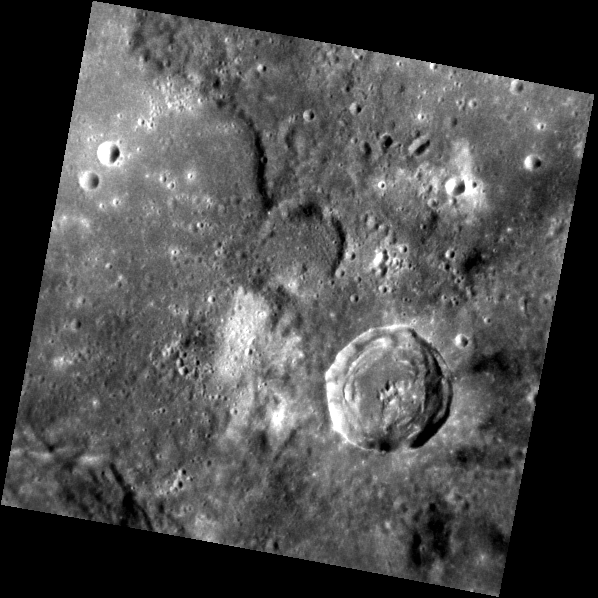

Mercury’s Surface Variety

This area, previously unseen during the Mariner 10 and MESSENGER flybys, was captured by MESSENGER’s Narrow Angle Camera (NAC) in orbit. The view presents both contrasting albedo materials as well as contrasting terrain types. The image includes smooth plains along the left edge and a more rugged surface to the right. A 23-km-diameter impact crater sits between exposures of low reflectance material (LRM) to the east and patches of high albedo material to its west.

This image was acquired as part of MDIS’s high-resolution surface morphology base map. The surface morphology base map will cover more than 90% of Mercury’s surface with an average resolution of 250 meters/pixel (0.16 miles/pixel or 820 feet/pixel). Images acquired for the surface morphology base map typically have off-vertical Sun angles (i.e., high incidence angles) and visible shadows so as to reveal clearly the topographic form of geologic features.

The MESSENGER spacecraft is the first ever to orbit the planet Mercury, and the spacecraft’s seven scientific instruments and radio science investigation are unraveling the history and evolution of the Solar System’s innermost planet. Visit the Why Mercury? section of this website to learn more about the key science questions that the MESSENGER mission is addressing. During the one-year primary mission, MDIS is scheduled to acquire more than 75,000 images in support of MESSENGER’s science goals.

Date acquired: July 13, 2011
Image Mission Elapsed Time (MET): 219009759
Image ID: 497191
Instrument: Narrow Angle Camera (NAC) of the Mercury Dual Imaging System (MDIS)
Center Latitude: 8.93°
Center Longitude: 91.56° E
Resolution: 180 meters/pixel
Scale: The large crater in this image is approximately 23 km (14 mi) in diameter.
Incidence Angle: 42.8°
Emission Angle: 3.0°
Phase Angle: 39.8°

These images are from MESSENGER, a NASA Discovery mission to conduct the first orbital study of the innermost planet, Mercury. For information regarding the use of images, see the MESSENGER image use policy.

Credit: NASA/Johns Hopkins University Applied Physics Laboratory/Carnegie Institution of Washington